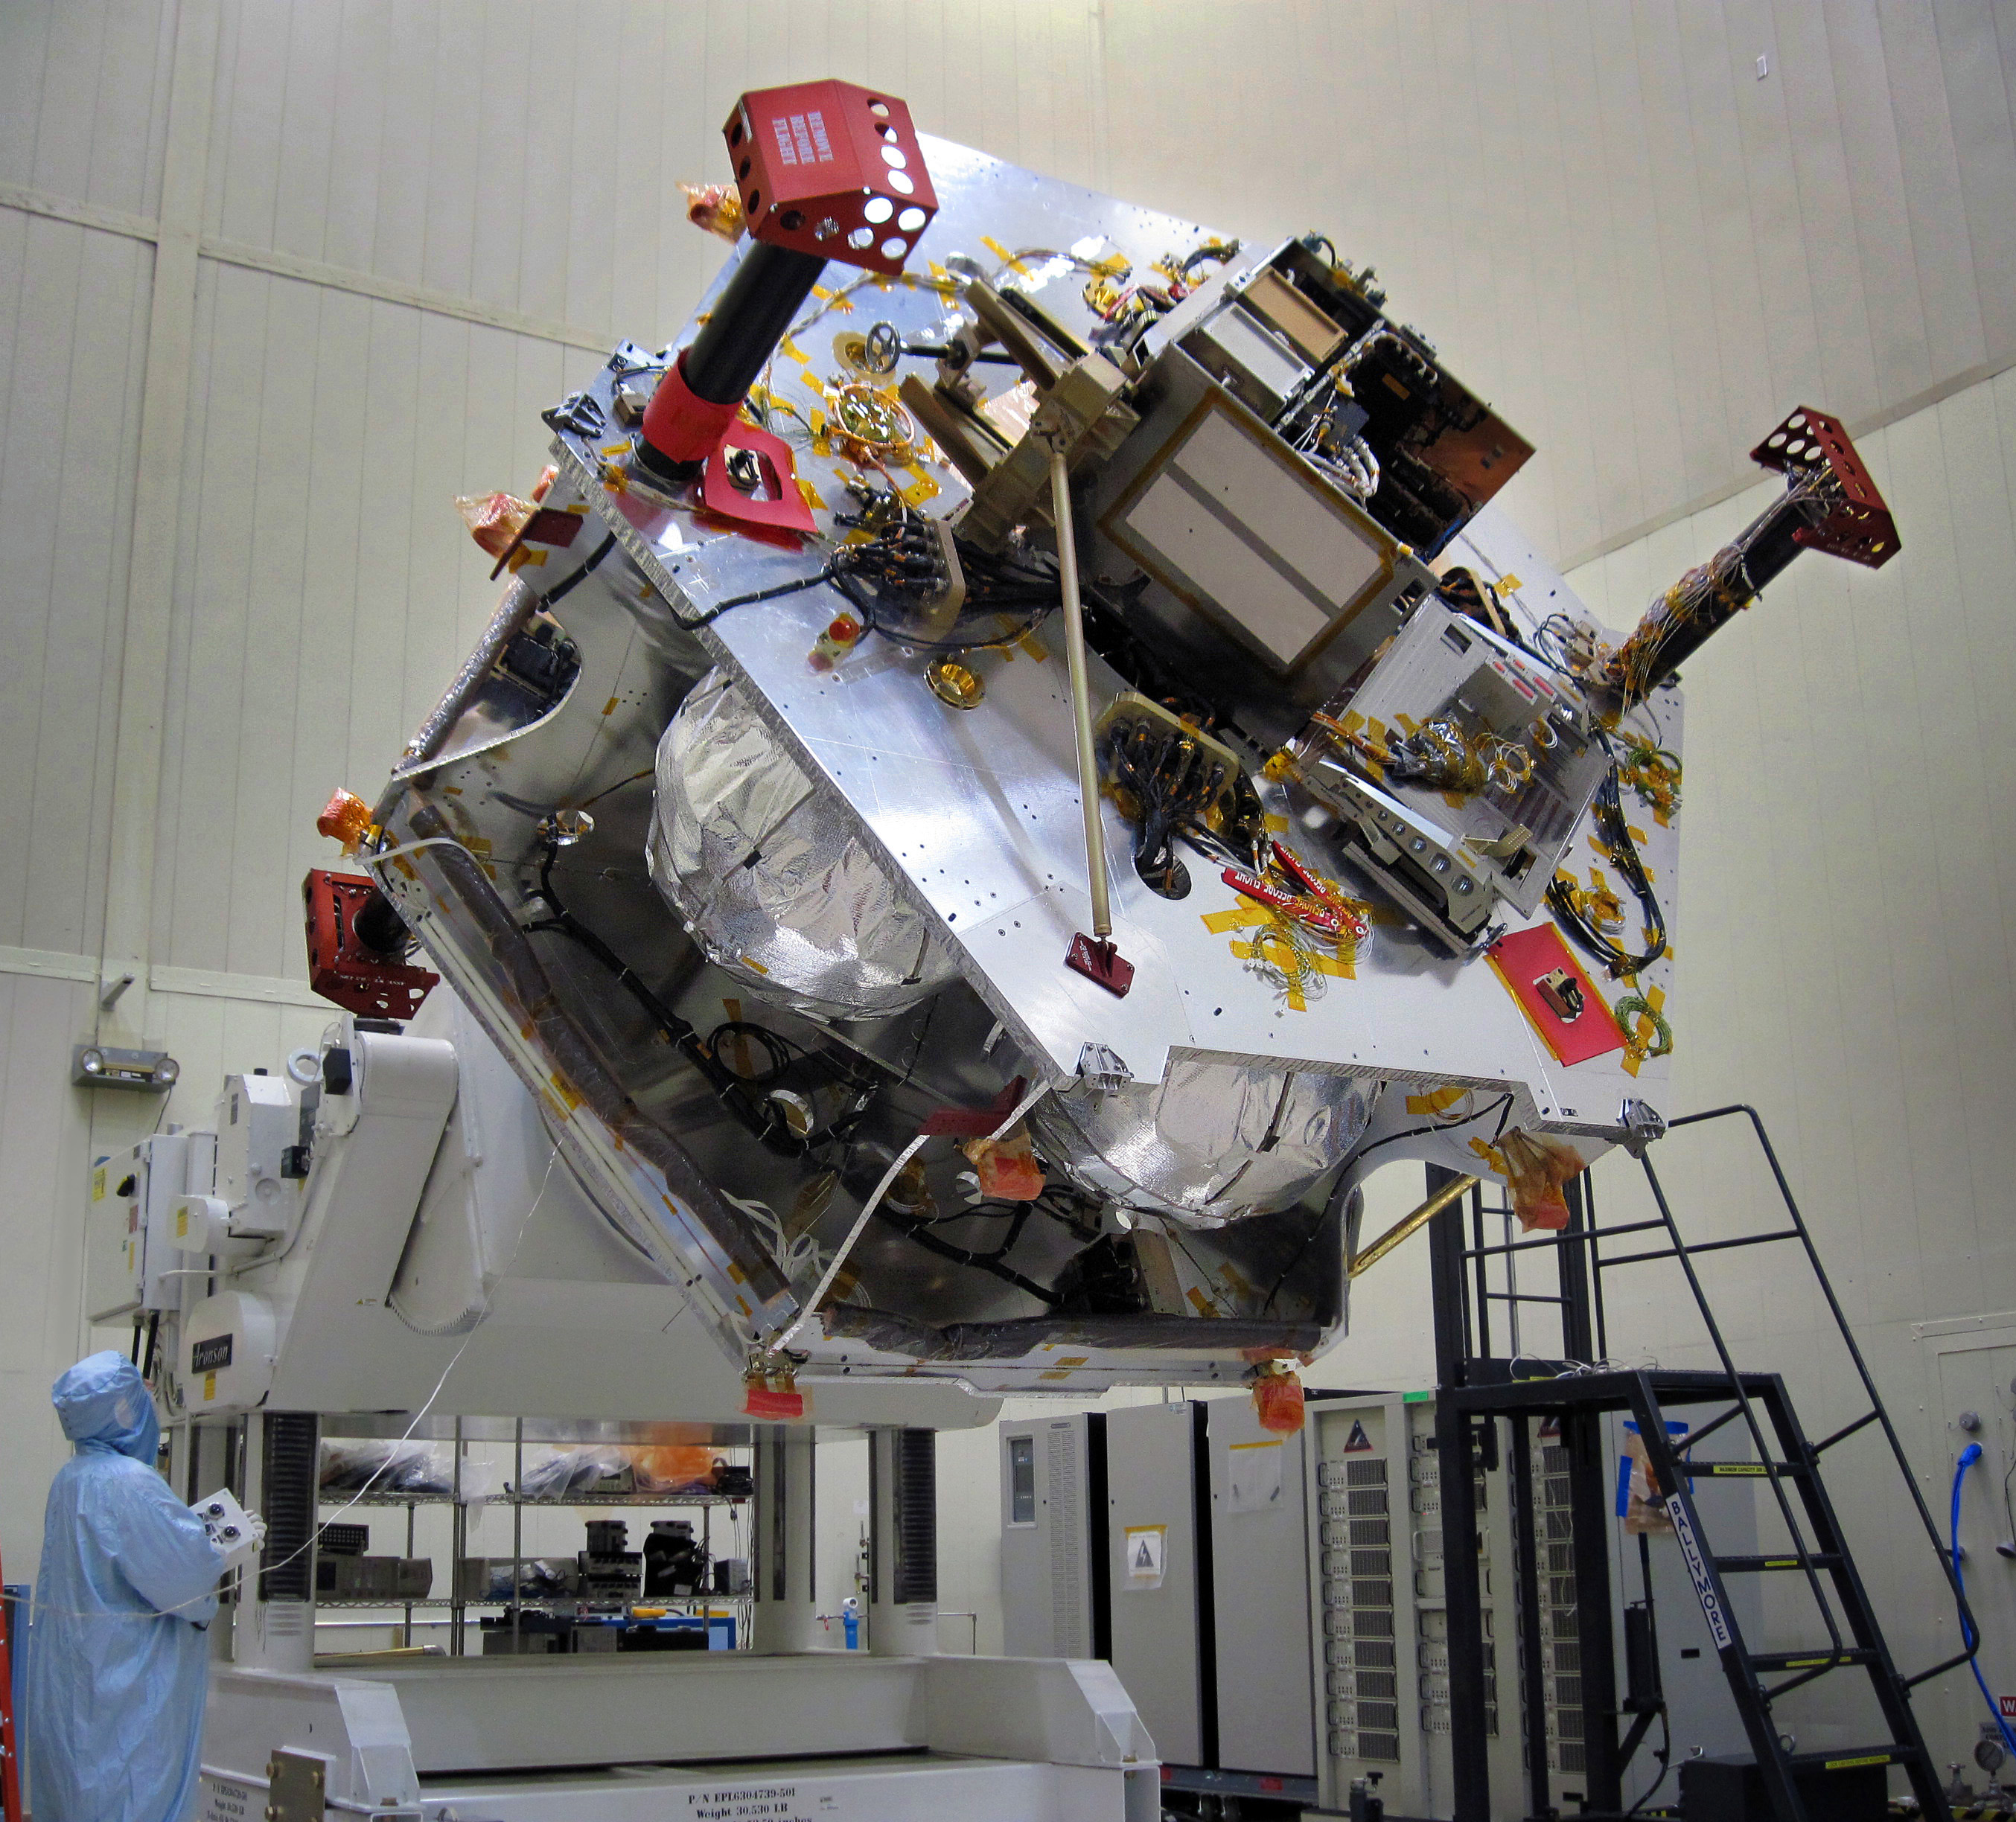

Rotating Juno for Integrating Instruments

Once the radiation vault was installed on top of the propulsion module, NASA’s Juno spacecraft was lifted onto a large rotation fixture to continue with its assembly process. The fixture allows the spacecraft to be turned for convenient access for integrating and testing instruments.

Juno’s specially designed radiation vault protects the spacecraft’s electronic brain and heart from Jupiter’s harsh radiation environment. The vault will dramatically slow down the aging effect radiation has on the electronics for the duration of the mission. The image was taken on June 14, 2010, as Juno was being assembled in a clean room at Lockheed Martin Space Systems, Denver.

NASA’s Jet Propulsion Laboratory, a division of the California Institute of Technology, Pasadena, manages the Juno mission for the principal investigator, Scott Bolton, of Southwest Research Institute, San Antonio. Lockheed Martin Space Systems is building the spacecraft. The Italian Space Agency, Rome, is contributing an infrared spectrometer instrument and a portion of the radio science experiment.

Credit: NASA/JPL-Caltech/LMSS